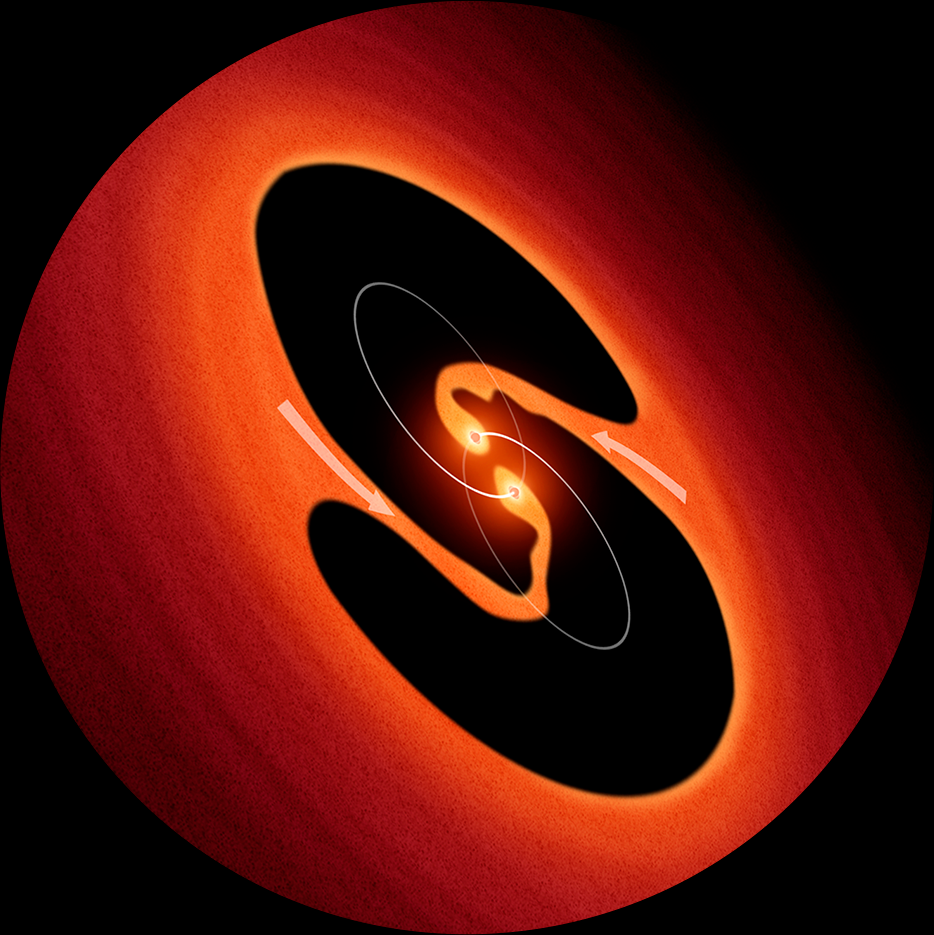

Artist’s Impression of Pulsating Object LRLL 54361

This is an artist's impression of two young binary stars that may be the source of mysterious clock-like bursts of light from an object called LRLL 54361 that lies inside the star-forming region IC 348, located 950 light-years away. Astronomers propose that the flashes are due to material in a circumstellar disk suddenly being dumped onto the growing young stars and unleashing a blast of radiation each time the stars get close to each other in their orbit.

Credit: NASA, ESA, and R. Hurt (Caltech/Spitzer Science Center)